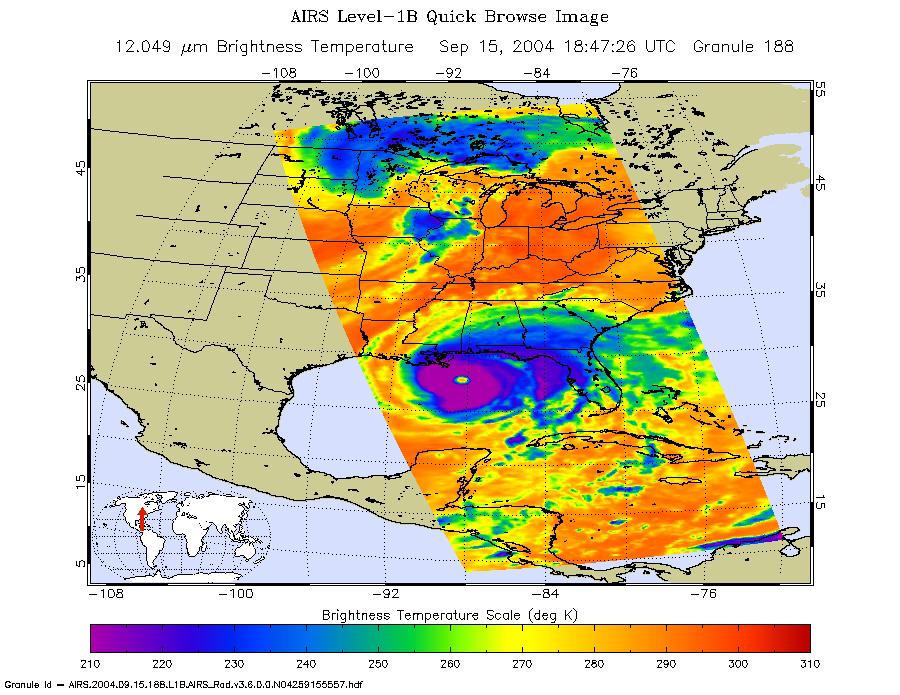

Hurricane Ivan as Observed by NASA’s Spaceborne Atmospheric Infrared Sounder (AIRS)

Hurricane Ivan is the most powerful hurricane to hit the Caribbean in 10 years. On September 7 and 8 it damaged 90 percent of the homes in Grenada and killed at least 16 people as it swept over Grenada, Barbados and the other islands in the area. By Thursday morning on September 9, Ivan’s sustained winds reached 160 mph making it a rare category 5 hurricane on the Saffir-Simpson scale. By Monday September 13, Ivan is blamed for 67 deaths and skirts western Cuba with winds clocked at 156 mph. The National Hurricane Center predicted the eye of Ivan will make landfall across Mobile Bay in Alabama late Wednesday or early Thursday.

These images of Hurricane Ivan were acquired by the AIRS infrared, microwave, and visible sensors on September 15 at 1:30 pm local time as the storm moves in to Alabama. Ivan at category 4 strength is about 150 miles south of Mobile, Alabama and is moving north at 14 mph. Maximum sustained winds are reported to be at 135 mph and extend 105 miles from the center, while tropical storm-force winds extend 290 miles from the center. Ivan pounded the Gulf coast all day Wednesday, and is expected to make landfall between midnight and 3am in Mobile Bay, Alabama.

This image shows how the storm looks through an AIRS Infrared window channel, and reveals a very large eye – about 75 km (50 miles) across. Window channels measure the temperature of the cloud tops or the surface of the Earth in cloud-free regions. The lowest temperatures are associated with high, cold cloud tops that make up the top of the hurricane. The infrared signal does not penetrate through clouds, so the purple color indicates the cool cloud tops of the storm. In cloud-free areas, the infrared signal is retrieved at the Earth’s surface, revealing warmer temperatures. Cooler areas are pushing to purple and warmer areas are pushing to red.

The microwave image (figure 2) reveals where the heaviest precipitation in Ivan is taking place. The blue areas within the storm show the location of this heavy precipitation. Blue areas outside of the storm where there are moderate or no clouds are where the cold (in the microwave sense) sea surface shines through. The image shows that the largest area of intense convection/precipitation is in the NE quadrant, centered near New Orleans. There is a smaller but still quite intense area in the SE quadrant trailing the center of the storm that might impact the Alabama coast.

Image Journal

September 7, Tuesday, 1:30 am. – infrared, 12micron

The infrared signal does not penetrate through clouds, so the purple color reveals the cool cloud tops of the hurricane. In cloud-free areas, the infrared signal is retrieved at the Earth’s surface, revealing warmer temperatures. Ivan becomes better organized as it approaches the Windward Islands. The center of the storm is 170 miles (275 km) southeast of Barbados and moving west at 21 mph (33 km/hr). Maximum sustained winds near 105 mph which extend outward at this force for 70 miles (110 km).

September 7, Tuesday, 1:30 am. – microwave, 89GHz

September 8, Wednesday, 1:30 am. – infrared, 12micron
The infrared signal does not penetrate through clouds, so the purple color reveals the cool cloud tops of the hurricane. In cloud-free areas, the infrared signal is retrieved at the Earth’s surface, revealing warmer temperatures. Ivan becomes better organized as it approaches the Windward Islands. The center of the storm is 170 miles (275 km) southeast of Barbados and moving west at 21 mph (33 km/hr). Maximum sustained winds near 105 mph which extend outward at this force for 70 miles (110 km).

September 8, Wednesday, 1:30 am. – microwave, 89GHz

September 10, Friday, 1:30 pm. – infrared, 12micron
Ivan closes in on Jamaica. With only 85 miles between the storm and the island, Ivan’s winds at category 4 are sustained at 145 mph (230 km/hr). Hurricane-strength winds extend up to 60 miles from the center of Ivan, and tropical-storm force winds are up to 175 miles from the center. Ivan is now better organized and has a well-defined eye. After Ivan leaves Jamaica, it is expected to hit western Cuba, probably making landfall later Sunday as a CAT 4 hurricane.

September 10, Friday, 1:30 pm. – microwave, 89GHz

September 10, Friday, 1:30 pm. – visible/near-infrared

September 13, Friday, 1:30 pm. – infrared, 12micron
Ivan’s winds at category 5 strength are sustained at 160 mph (260 km/hr) and extend out to 105 miles from the center. Tropical-storm force winds are up to 205 miles from the center. The infrared image shows that the eye has grown quite large – perhaps 40 km (25 miles) across – which is sometimes an indication of weakening but may not be in this case. The surface pressure at the time of this image was estimated by the National Hurricane Center at 915 mb and falling – consistent with a very intense and strengthening hurricane.

September 13, Friday, 1:30 pm. – microwave, 89GHz
The microwave image shows that Ivan has again developed two distinct convective centers, separated by about 250 km. That pattern developed on September 5 and persisted for 4 days. It disappeared while the storm was passing over Jamaica, but it has now re-formed.

September 13, Friday, 1:30 pm. – visible/near-infrared.

About AIRS
The Atmospheric Infrared Sounder, AIRS, in conjunction with the Advanced Microwave Sounding Unit, AMSU, senses emitted infrared and microwave radiation from Earth to provide a three-dimensional look at Earth’s weather and climate. Working in tandem, the two instruments make simultaneous observations all the way down to Earth’s surface, even in the presence of heavy clouds. With more than 2,000 channels sensing different regions of the atmosphere, the system creates a global, three-dimensional map of atmospheric temperature and humidity, cloud amounts and heights, greenhouse gas concentrations, and many other atmospheric phenomena. Launched into Earth orbit in 2002, the AIRS and AMSU instruments fly onboard NASA’s Aqua spacecraft and are managed by NASA’s Jet Propulsion Laboratory in Pasadena, Calif., under contract to NASA. JPL is a division of the California Institute of Technology in Pasadena.

Credit: NASA/JPL